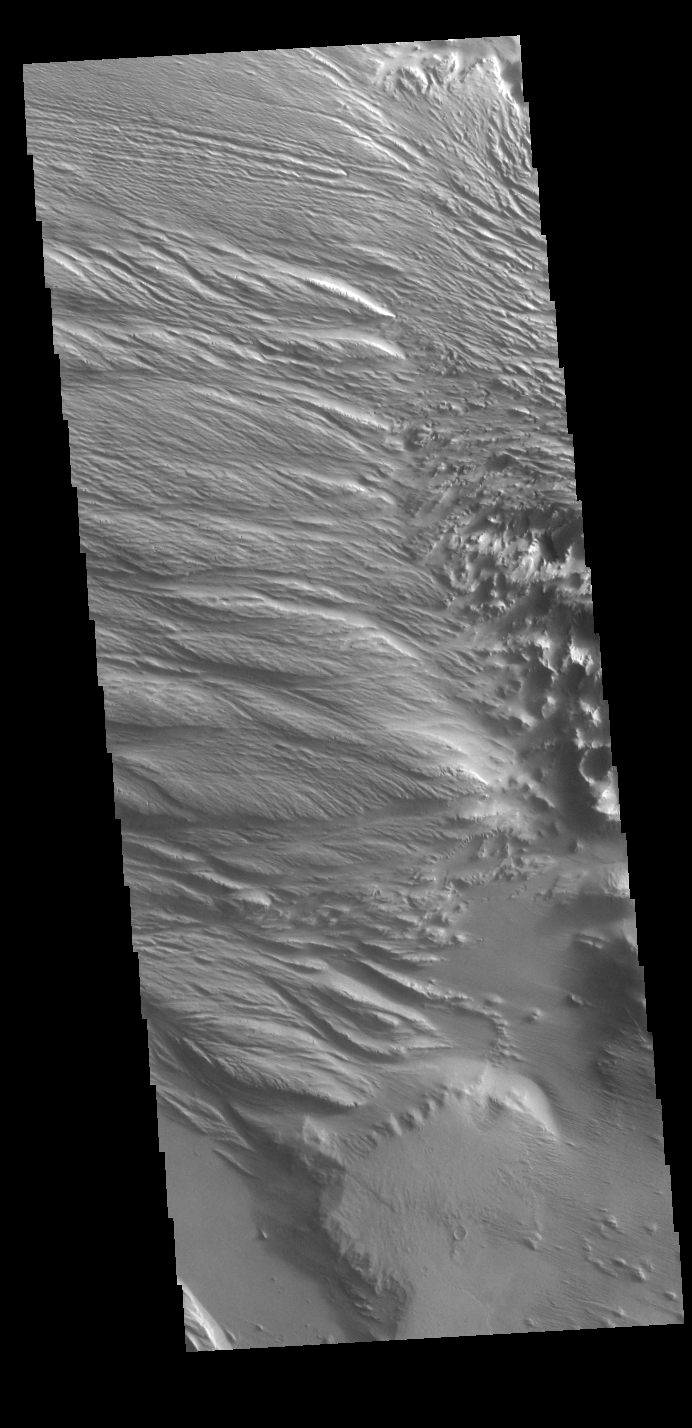

Medusae Fossae

Today’s VIS image is located at the intersection of Medusae Fossae and Medusae Sulci. Long term surface winds have eroded materials in this region, creating ridges and valleys aligned with the direction of the wind. To form the surface features seen in this image, the surface must have been soft and easily eroded. It has been suggested that the materials may be volcanic ash from nearby volcanoes (Olympus Mons and Arsia Mons).

Credit: NASA/JPL-Caltech/ASU